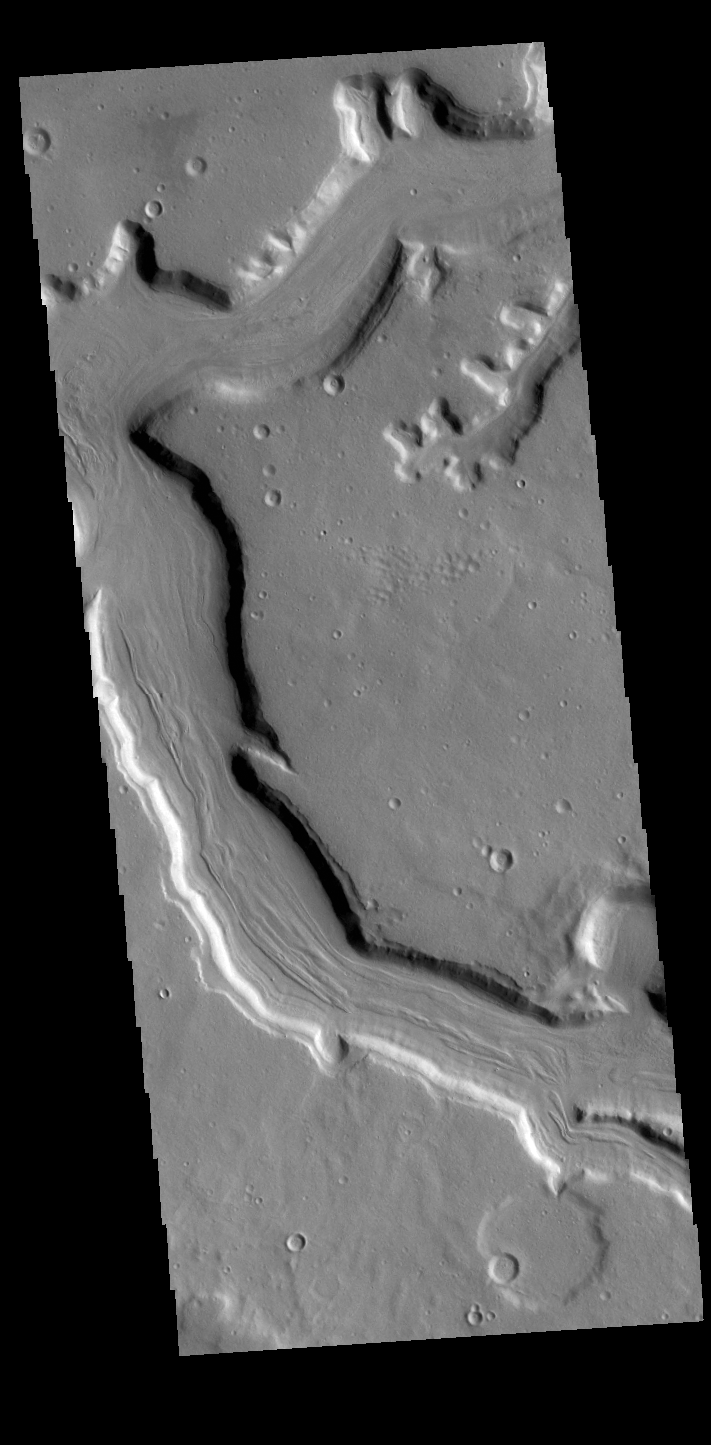

Mamers Valles

Today’s VIS image shows a section of Mamers Valles. The channel is nearly 1000 km long (600 miles). Mamers Valles originates near Cerulli Crater in northern Arabia Terra, and after a short section near the crater where flow is to the south, flows northward to empty in Deuteronilus Mensae. The steep walls of Mamers Valles can reach heights of 1200 m (4000 feet).

Credit: NASA/JPL-Caltech/ASU